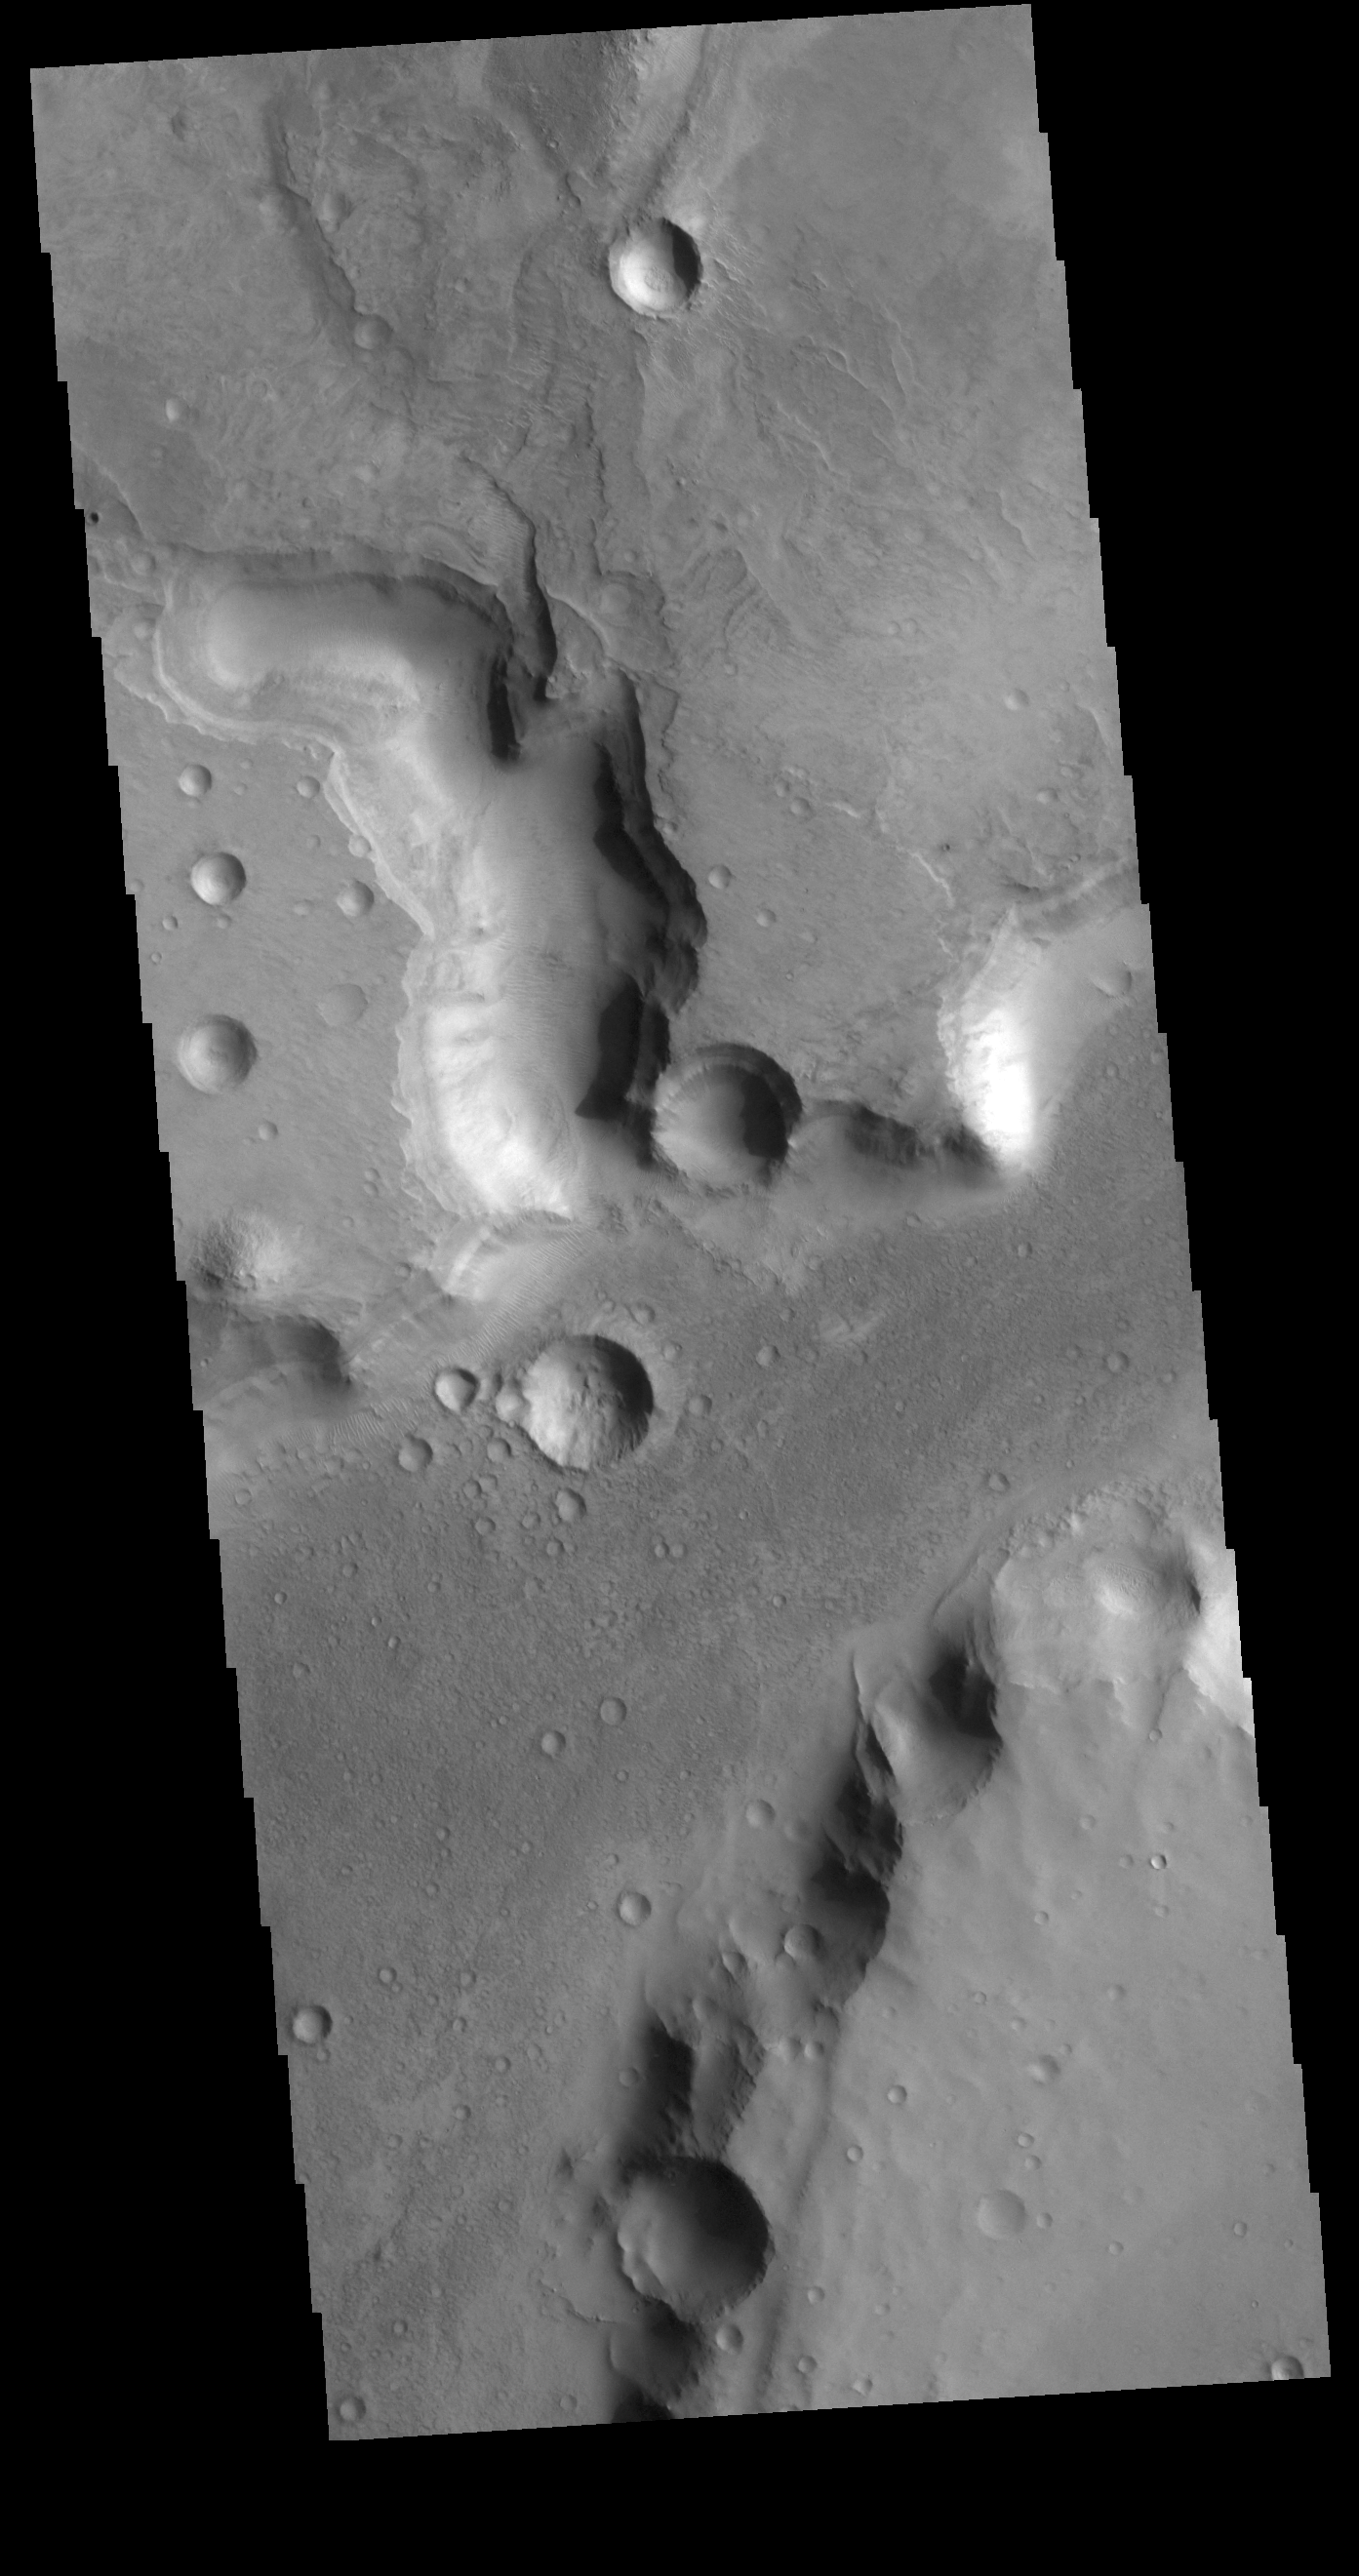

Nili Fossae

The channels in this VIS image are part of Nili Fossae. Nili Fossae is a collection of curved faults and down-dropped blocks of crust between the faults (called graben). The graben lie northeast of the large volcano Syrtis Major and northwest of the ancient impact basin Isidis Planitia. The graben make concentric curves that follow the outline of Isidis Planitia; the faults likely formed as the crust sagged under the weight of lava flows filling the Isidis basin.

Credit: NASA/JPL-Caltech/ASU